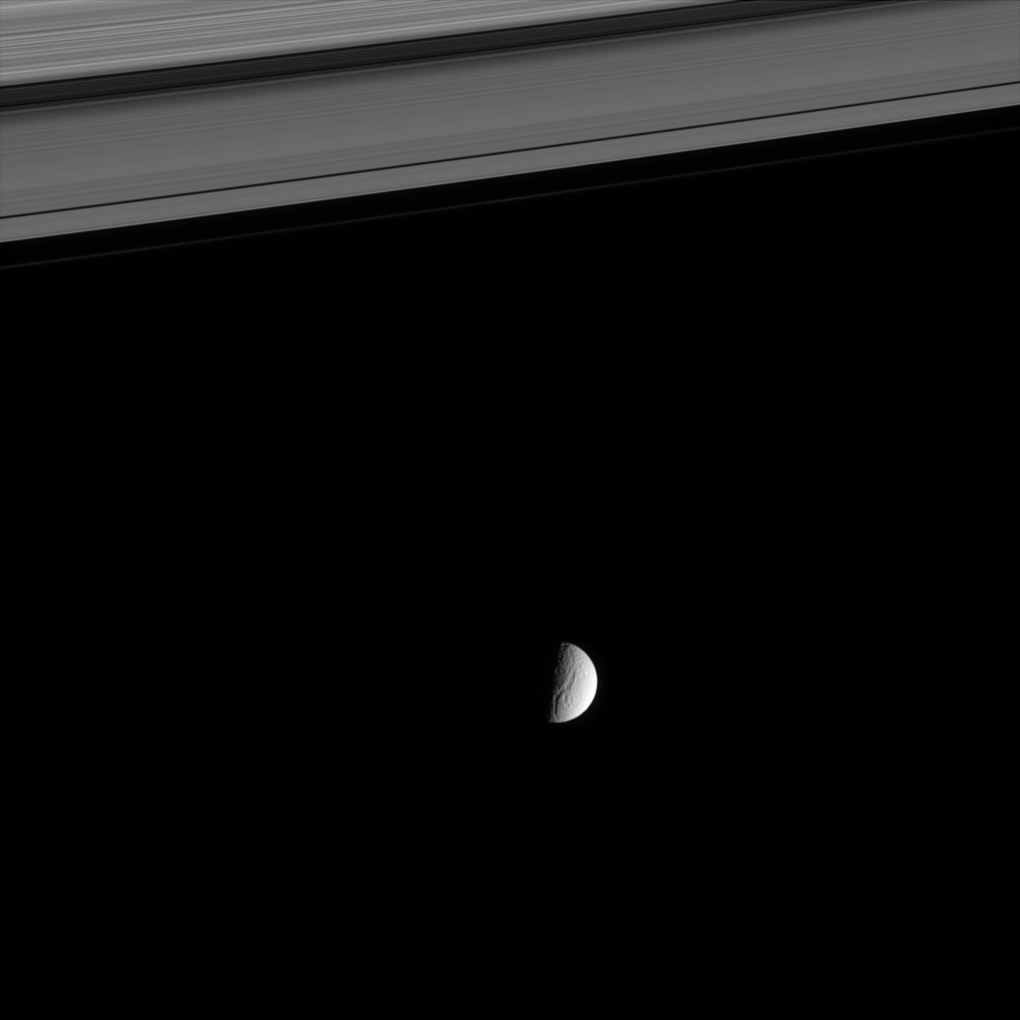

Gazing at Icy Canyons

The dramatic Ithaca Chasma carves an enormous gash for more than 1,000 kilometers (620 miles) across Saturn’s moon Tethys. Tethys is 1,071 kilometers (665 miles) across. Stretching across the top of this view are the B and A rings, separated by the Cassini Division.

Ithaca Chasma is on the moon’s Saturn-facing hemisphere. North on Tethys is up and rotated 15 degrees to the left in this view.

The image was taken in visible light with the Cassini spacecraft narrow-angle camera on Aug. 24, 2005, at a distance of approximately 2.2 million kilometers (1.3 million miles) from Tethys and at a Sun-Tethys-spacecraft, or phase, angle of 87 degrees. The image scale is 13 kilometers (8 miles) per pixel.

The Cassini-Huygens mission is a cooperative project of NASA, the European Space Agency and the Italian Space Agency. The Jet Propulsion Laboratory, a division of the California Institute of Technology in Pasadena, manages the mission for NASA’s Science Mission Directorate, Washington, D.C. The Cassini orbiter and its two onboard cameras were designed, developed and assembled at JPL. The imaging operations center is based at the Space Science Institute in Boulder, Colo.

Credit: NASA/JPL/Space Science Institute